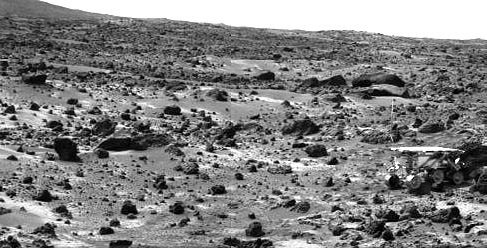

Sojourner’s APXS at “Chimp” – Right Eye

This image taken on the morning of Sol 80 (September 23) shows the Sojourner rover with its Alpha Proton X-ray Spectrometer (APXS) deployed against the rock “Chimp.” On the left horizon is the rim of “Big Crater,” 2.2 km away.

This image and PIA00970 (left eye) make up a stereo pair.

Mars Pathfinder is the second in NASA’s Discovery program of low-cost spacecraft with highly focused science goals. The Jet Propulsion Laboratory, Pasadena, CA, developed and manages the Mars Pathfinder mission for NASA’s Office of Space Science, Washington, D.C. JPL is an operating division of the California Institute of Technology (Caltech). The Imager for Mars Pathfinder (IMP) was developed by the University of Arizona Lunar and Planetary Laboratory under contract to JPL. Peter Smith is the Principal Investigator.

Photojournal note: Sojourner spent 83 days of a planned seven-day mission exploring the Martian terrain, acquiring images, and taking chemical, atmospheric and other measurements. The final data transmission received from Pathfinder was at 10:23 UTC on September 27, 1997. Although mission managers tried to restore full communications during the following five months, the successful mission was terminated on March 10, 1998.

Credit: NASA/JPL